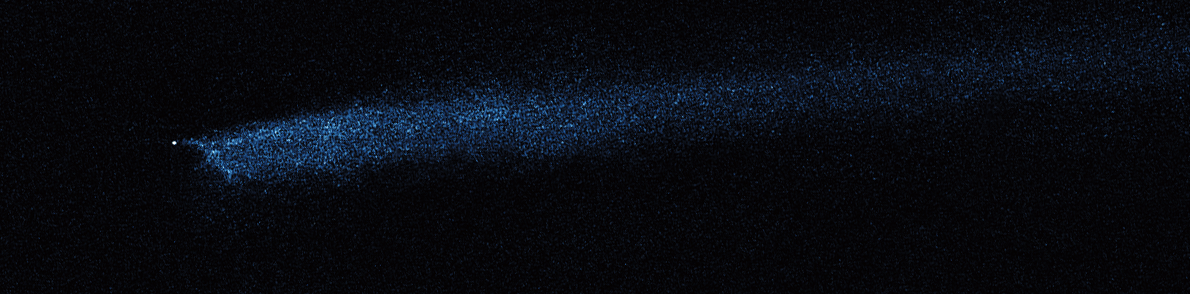

Hubble WFC3 Image of P/2010 A2 (February 22, 2010)

Object Description: Asteroid Belt Impact Object
Instrument: HST/WFC3/UVIS
Filters: F606W (V)

This image was originally black and white and recorded only overall brightness. These brightness values were translated into a range of bluish hues. Such color "maps" can be useful in helping to distinguish subtly varying brightness in an image.

Credit: NASA, ESA, and D. Jewitt (UCLA)